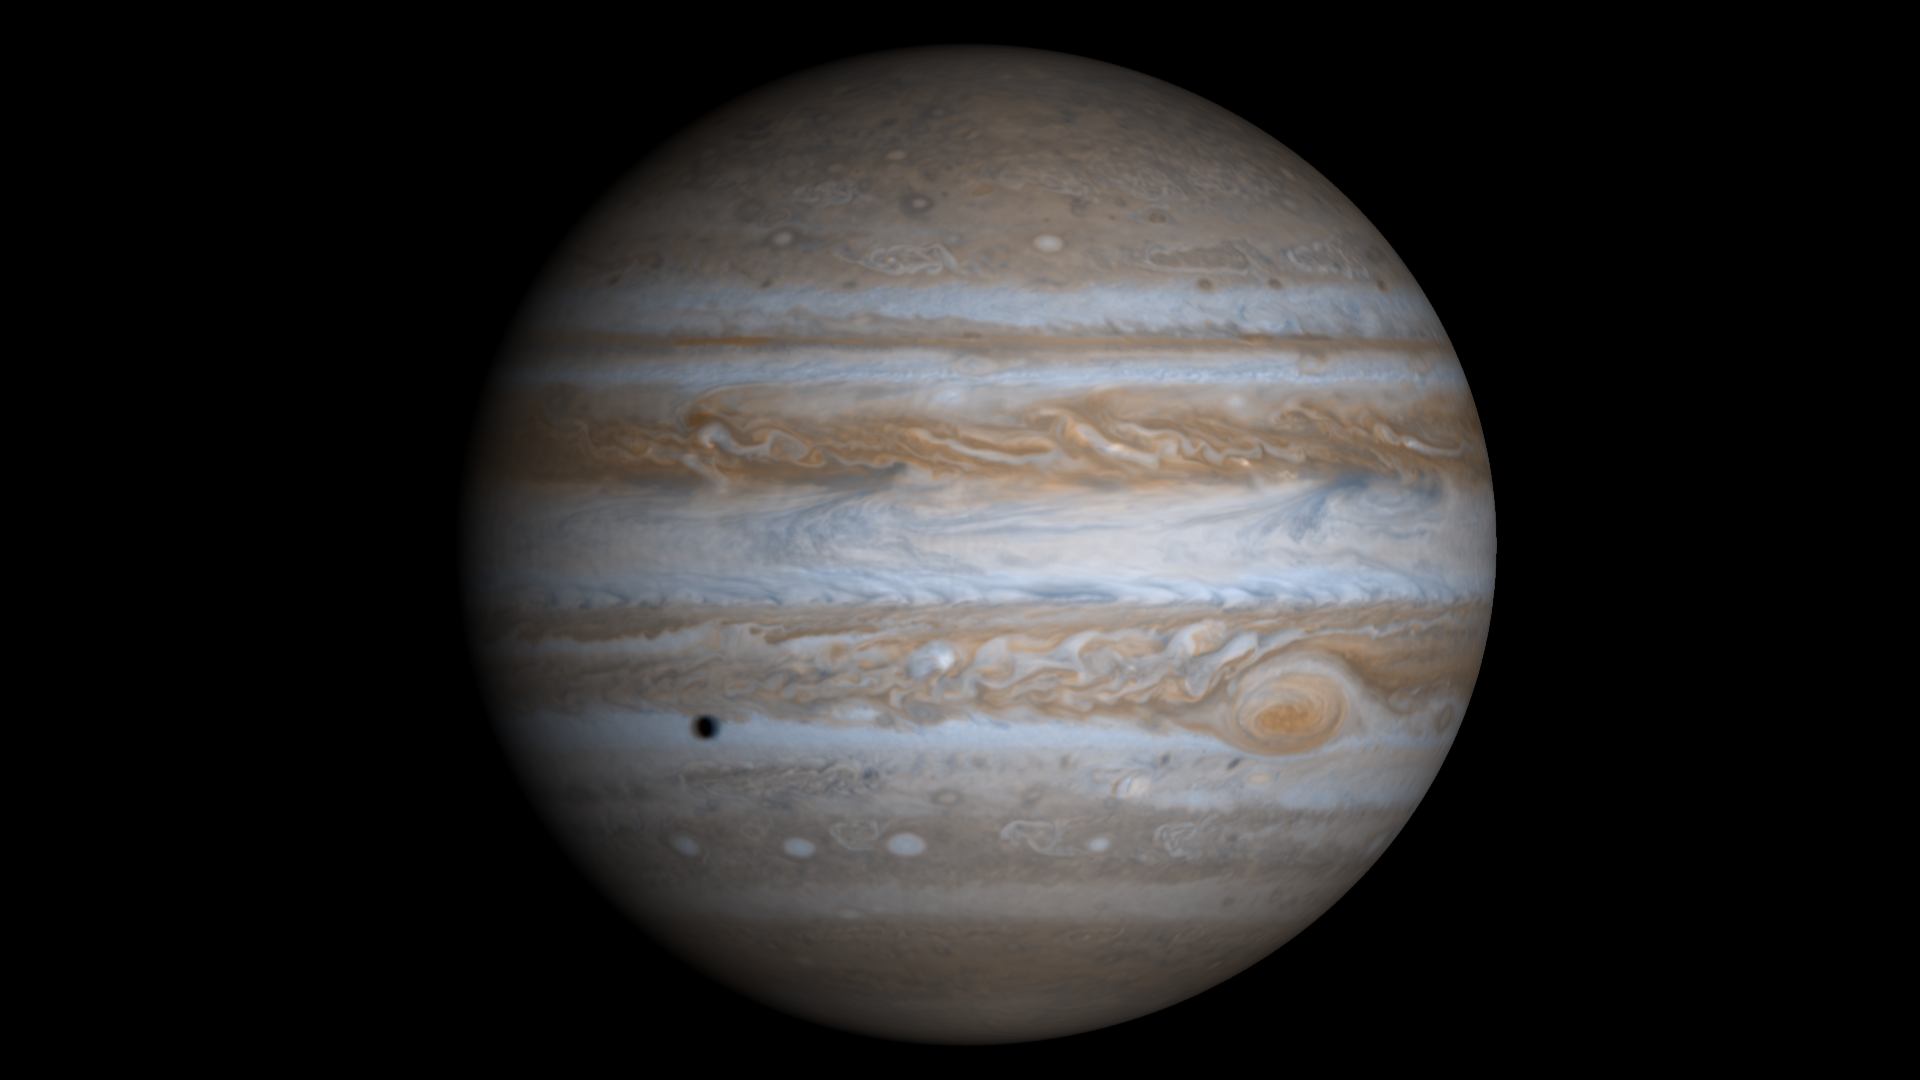

High Resolution Globe of Jupiter

This true-color simulated view of Jupiter is composed of 4 images taken by NASA’s Cassini spacecraft on December 7, 2000. To illustrate what Jupiter would have looked like if the cameras had a field-of-view large enough to capture the entire planet, the cylindrical map was projected onto a globe. The resolution is about 144 kilometers (89 miles) per pixel. Jupiter’s moon Europa is casting the shadow on the planet.

Cassini is a cooperative mission of NASA, the European Space Agency and the Italian Space Agency. JPL, a division of the California Institute of Technology in Pasadena, manages Cassini for NASA’s Office of Space Science, Washington, D.C.

Credit: NASA/JPL/University of Arizona